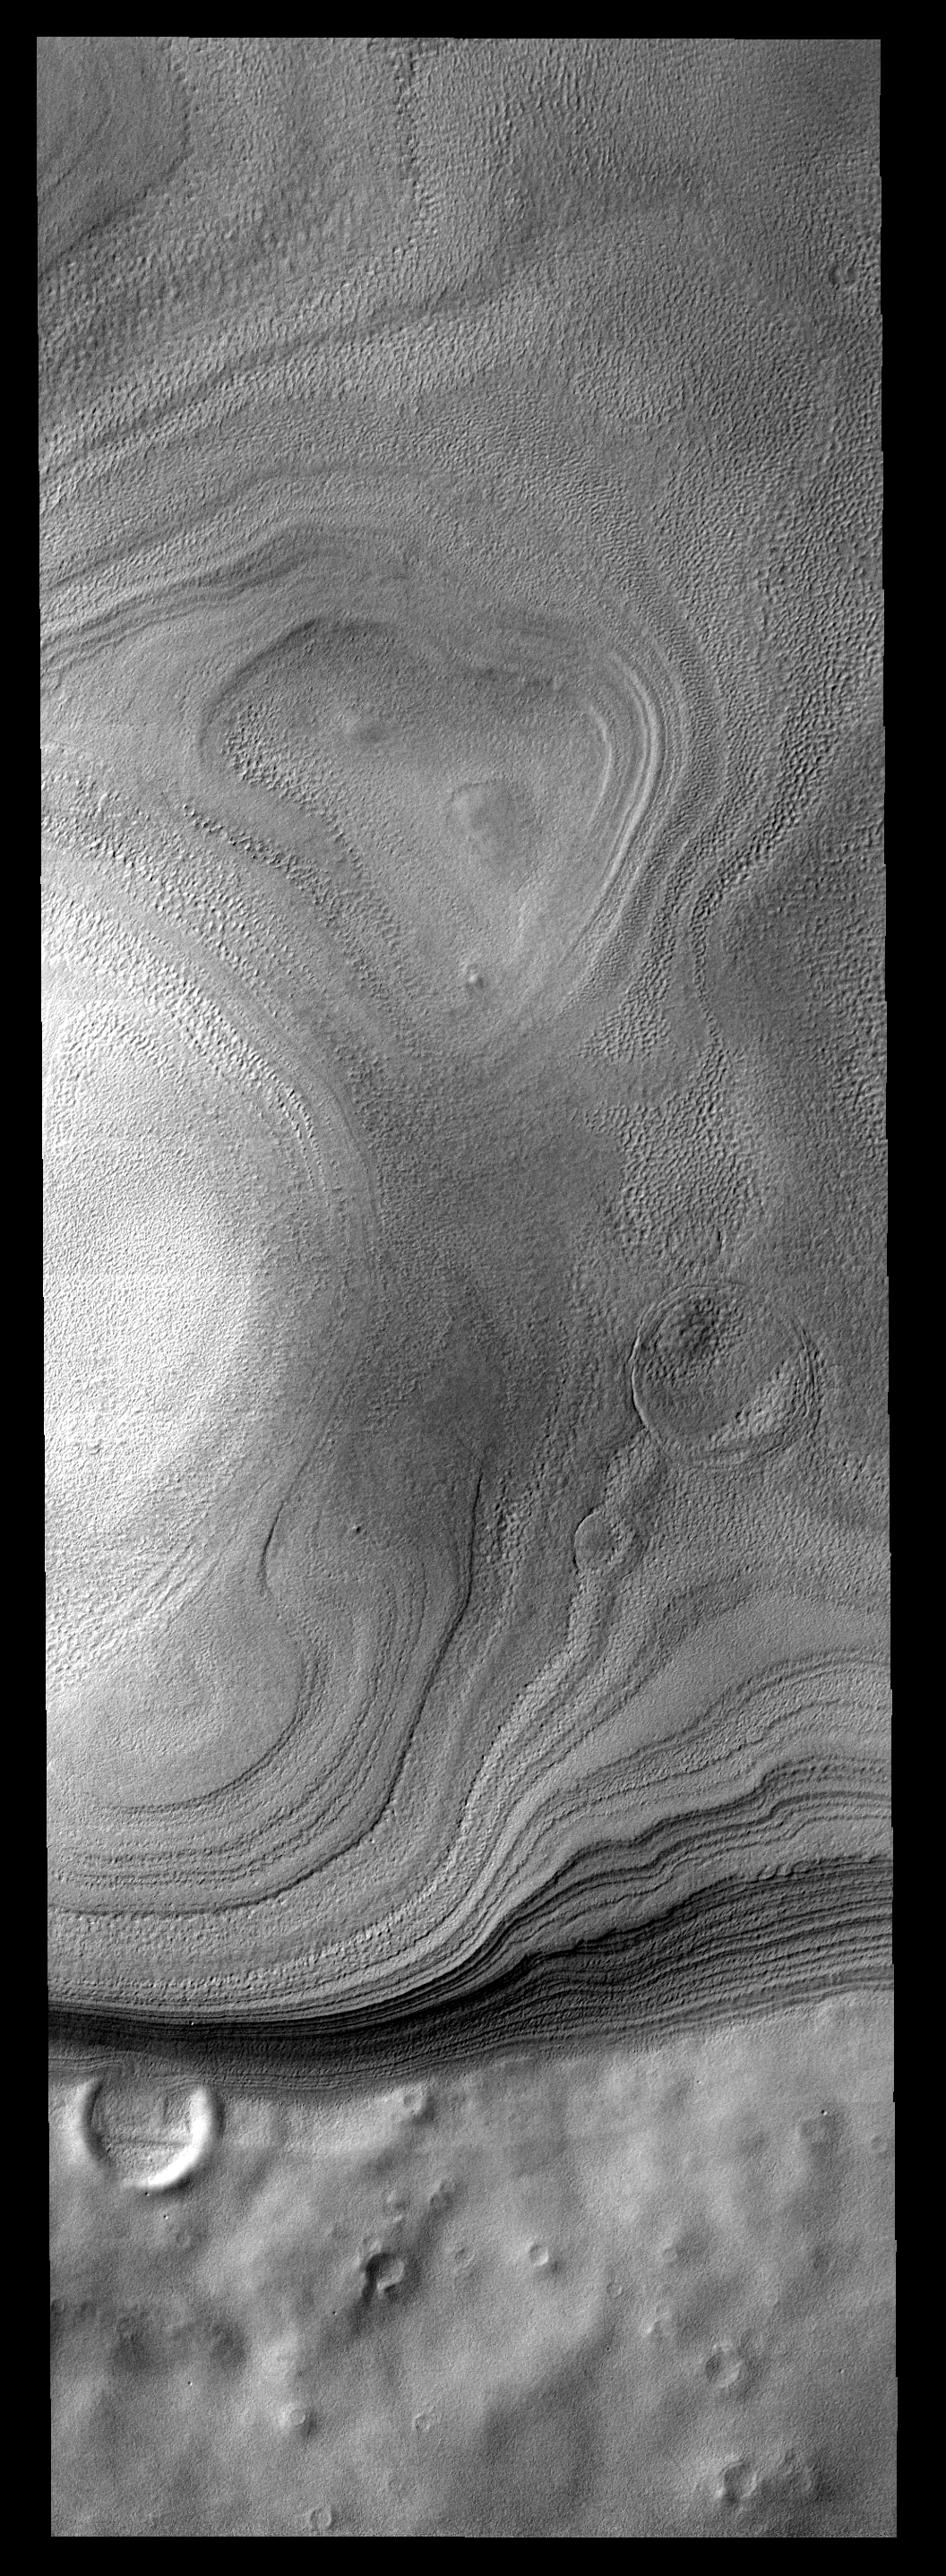

Polar Margin

Layers of ice are easily seen in this image of the margin of the South Polar cap.

Image information: VIS instrument. Latitude -78.5N, Longitude 116.4E. 17 meter/pixel resolution.

Please see the THEMIS Data Citation Note for details on crediting THEMIS images.

Note: this THEMIS visual image has not been radiometrically nor geometrically calibrated for this preliminary release. An empirical correction has been performed to remove instrumental effects. A linear shift has been applied in the cross-track and down-track direction to approximate spacecraft and planetary motion. Fully calibrated and geometrically projected images will be released through the Planetary Data System in accordance with Project policies at a later time.

NASA’s Jet Propulsion Laboratory manages the 2001 Mars Odyssey mission for NASA’s Office of Space Science, Washington, D.C. The Thermal Emission Imaging System (THEMIS) was developed by Arizona State University, Tempe, in collaboration with Raytheon Santa Barbara Remote Sensing. The THEMIS investigation is led by Dr. Philip Christensen at Arizona State University. Lockheed Martin Astronautics, Denver, is the prime contractor for the Odyssey project, and developed and built the orbiter. Mission operations are conducted jointly from Lockheed Martin and from JPL, a division of the California Institute of Technology in Pasadena.

Credit: NASA/JPL/ASU